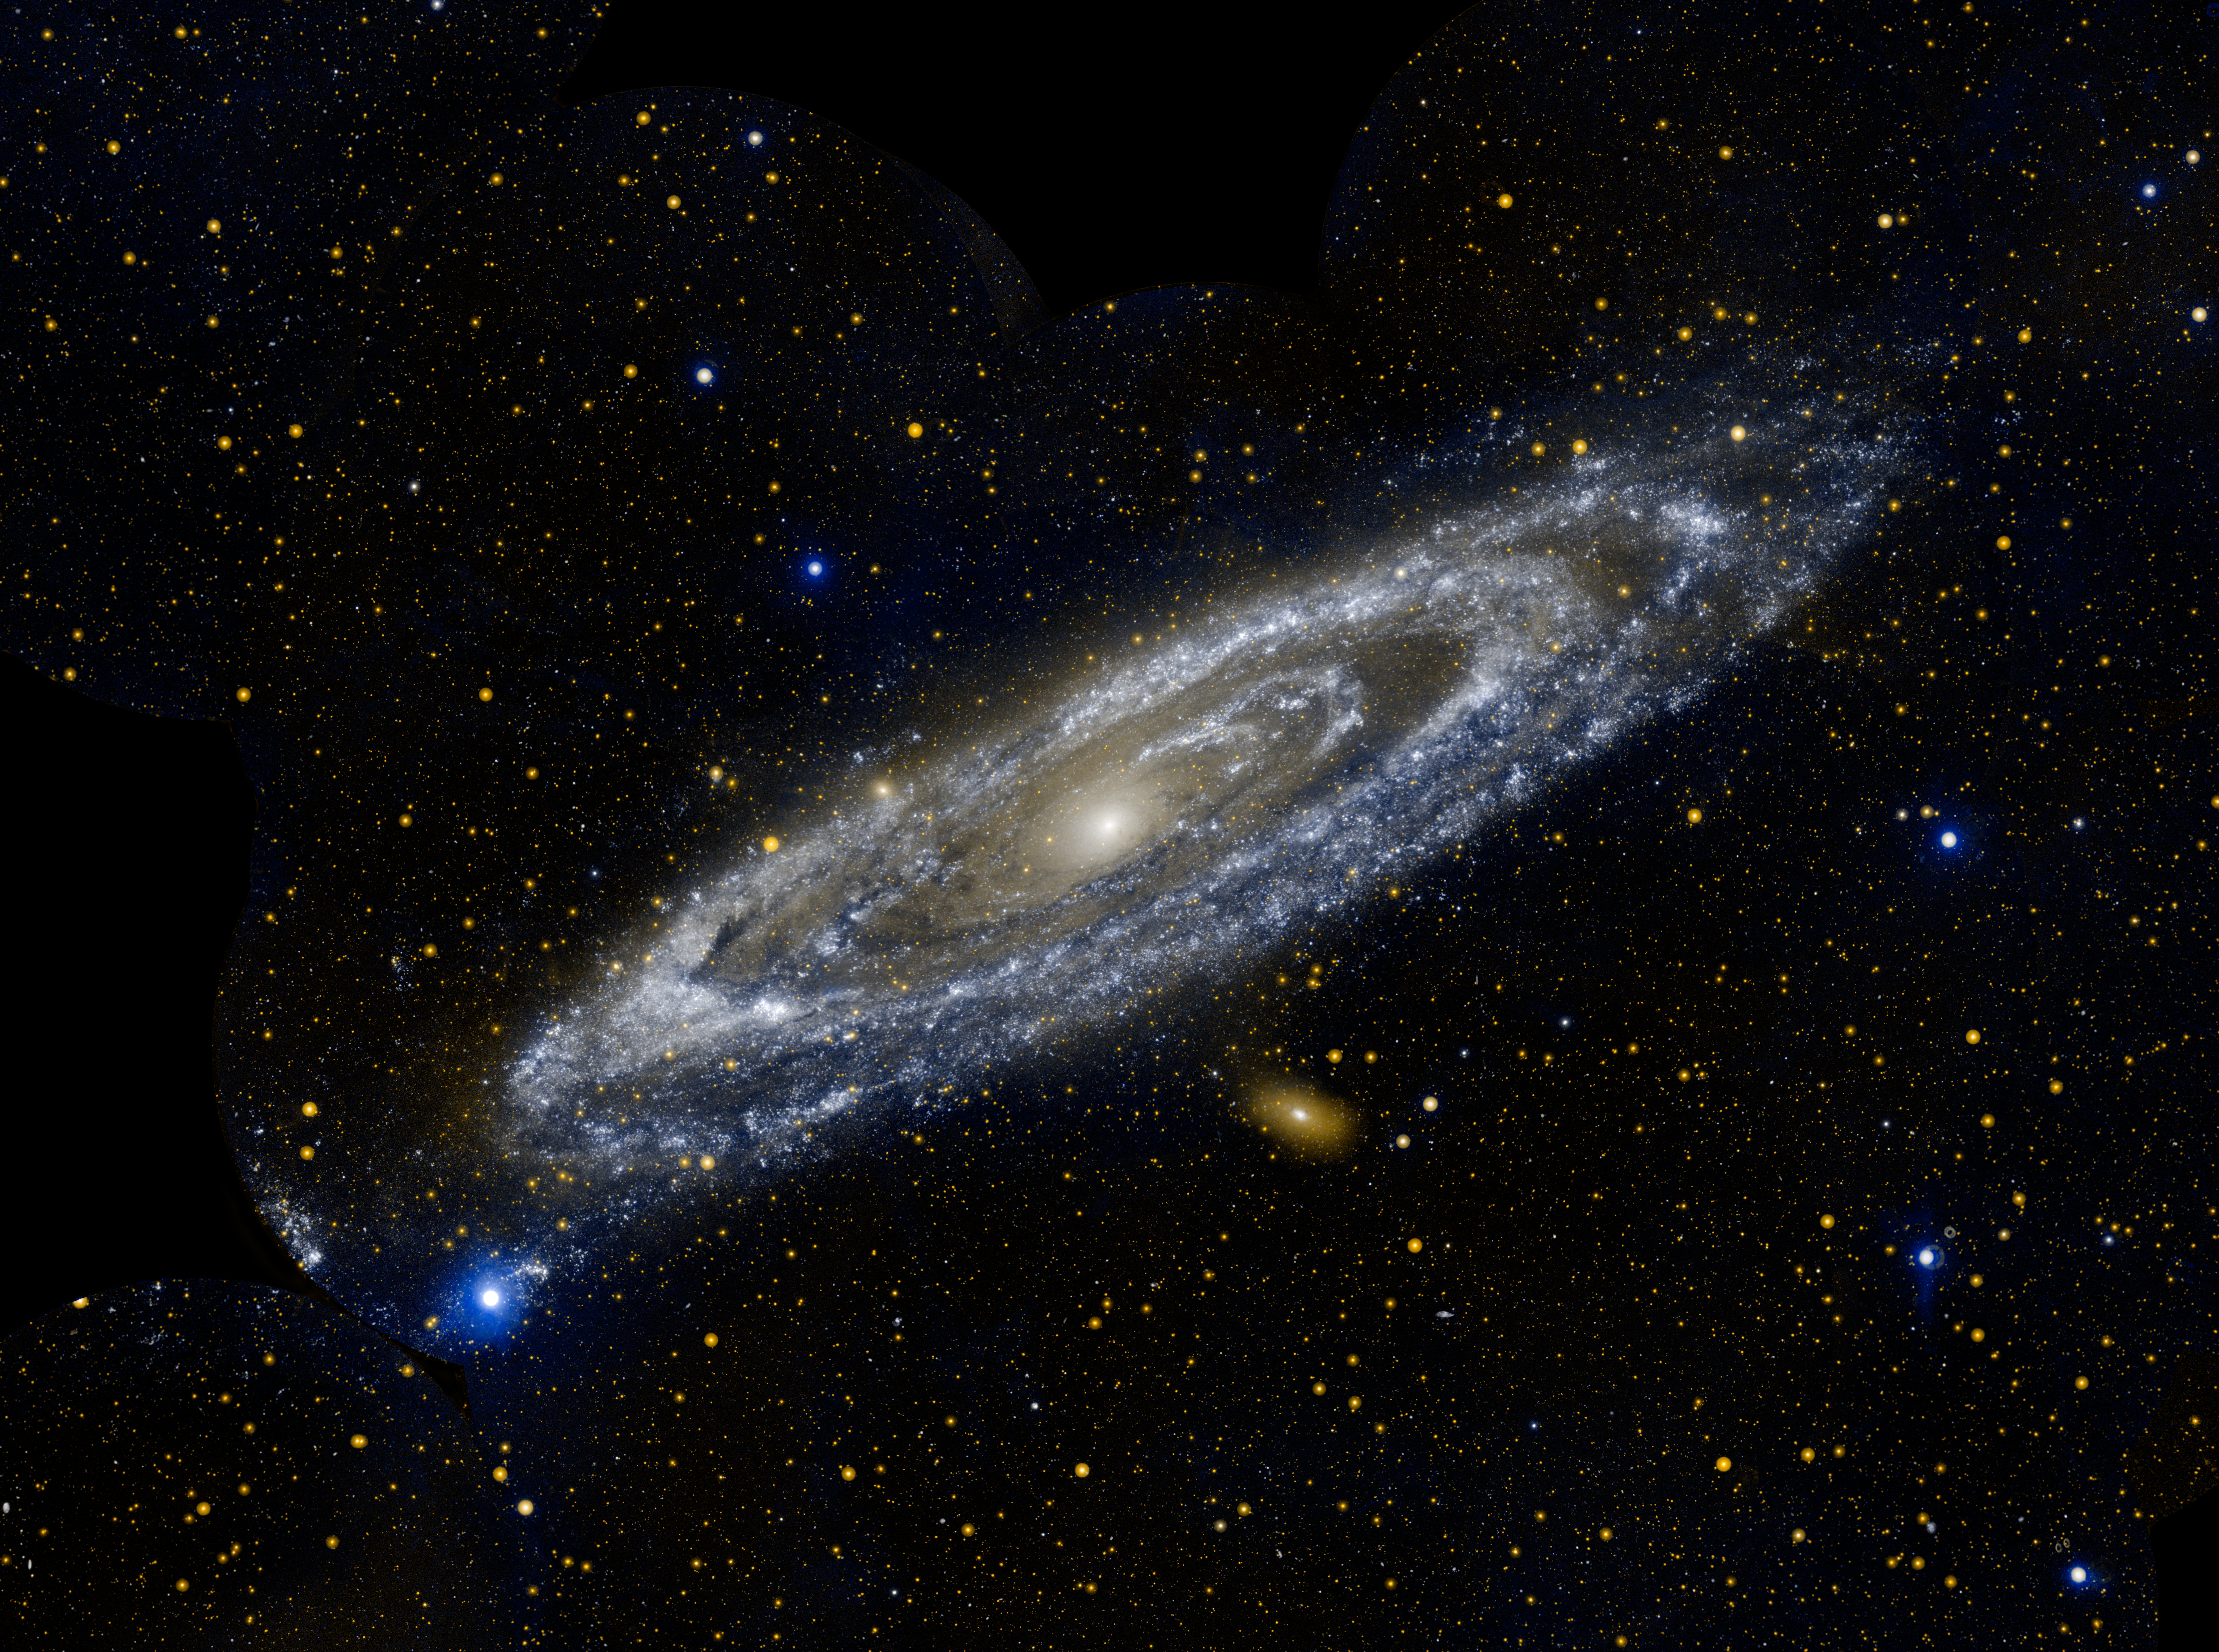

Andromeda

Hot stars burn brightly in this new image from NASA’s Galaxy Evolution Explorer, showing the ultraviolet side of a familiar face.

At approximately 2.5 million light-years away, the Andromeda galaxy, or M31, is our Milky Way’s largest galactic neighbor. The entire galaxy spans 260,000 light-years across — a distance so large, it took 11 different image segments stitched together to produce this view of the galaxy next door.

The bands of blue-white making up the galaxy’s striking rings are neighborhoods that harbor hot, young, massive stars. Dark blue-grey lanes of cooler dust show up starkly against these bright rings, tracing the regions where star formation is currently taking place in dense cloudy cocoons. Eventually, these dusty lanes will be blown away by strong stellar winds, as the forming stars ignite nuclear fusion in their cores. Meanwhile, the central orange-white ball reveals a congregation of cooler, old stars that formed long ago.

When observed in visible light, Andromeda’s rings look more like spiral arms. The ultraviolet view shows that these arms more closely resemble the ring-like structure previously observed in infrared wavelengths with NASA’s Spitzer Space Telescope. Astronomers using Spitzer interpreted these rings as evidence that the galaxy was involved in a direct collision with its neighbor, M32, more than 200 million years ago.

Andromeda is so bright and close to us that it is one of only ten galaxies that can be spotted from Earth with the naked eye. This view is two-color composite, where blue represents far-ultraviolet light, and orange is near-ultraviolet light.

Credit: NASA/JPL-Caltech